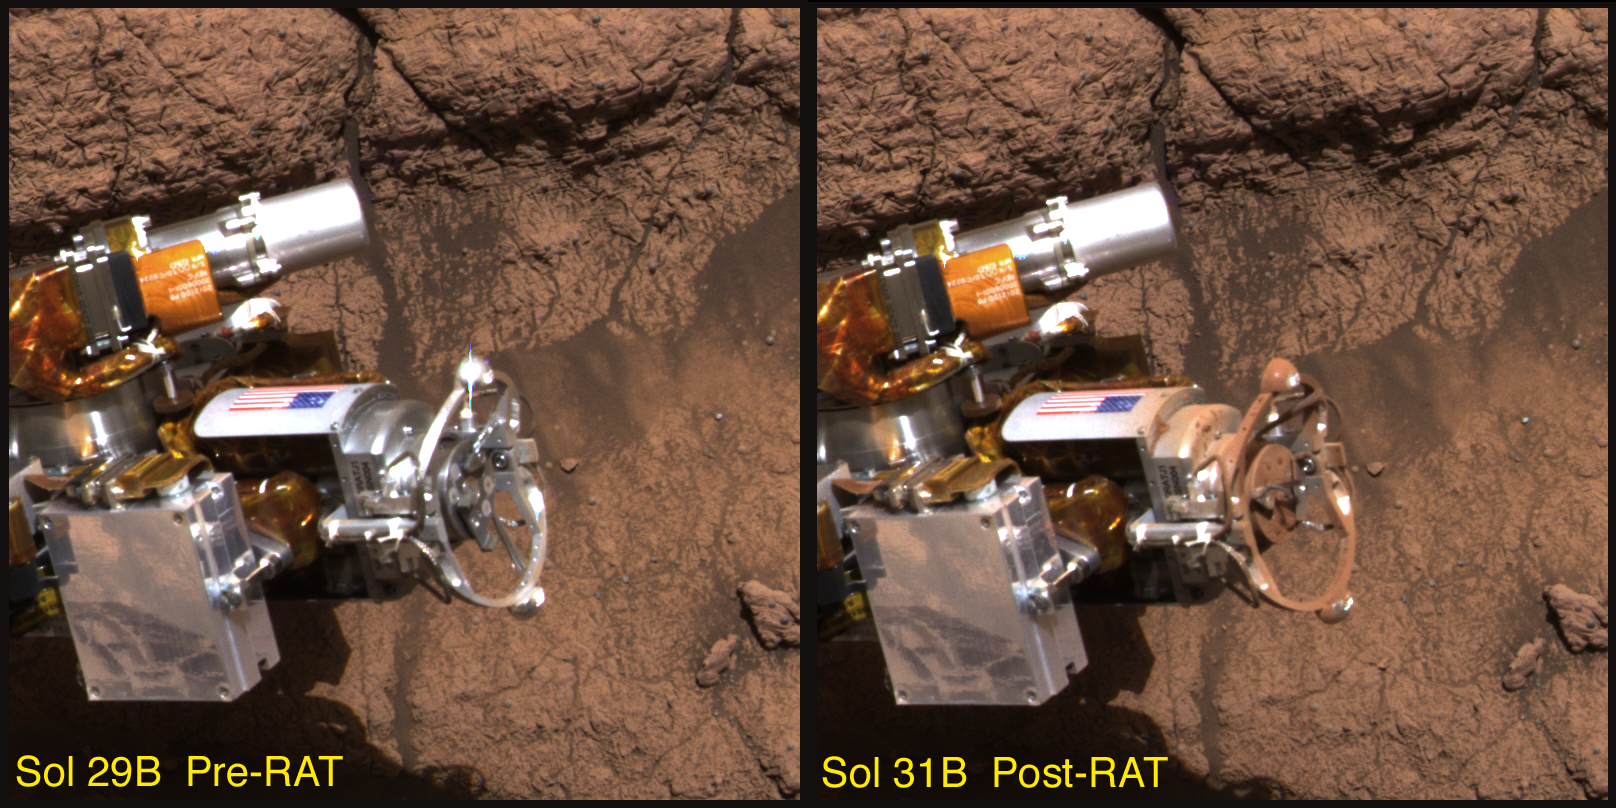

You Dirty Rat!

This image taken by the Mars Exploration Rover Opportunity’s panoramic camera shows the rover’s rock abrasion tool before and after it ground into a rock at Meridiani Planum, Mars. The red dust coating on the instrument is thought to be a form of the mineral hematite. The image on the left was taken on the 29th martian day, or sol, of the rover’s mission, and the image on the right on the 31st sol.

Credit: NASA/JPL/Cornell